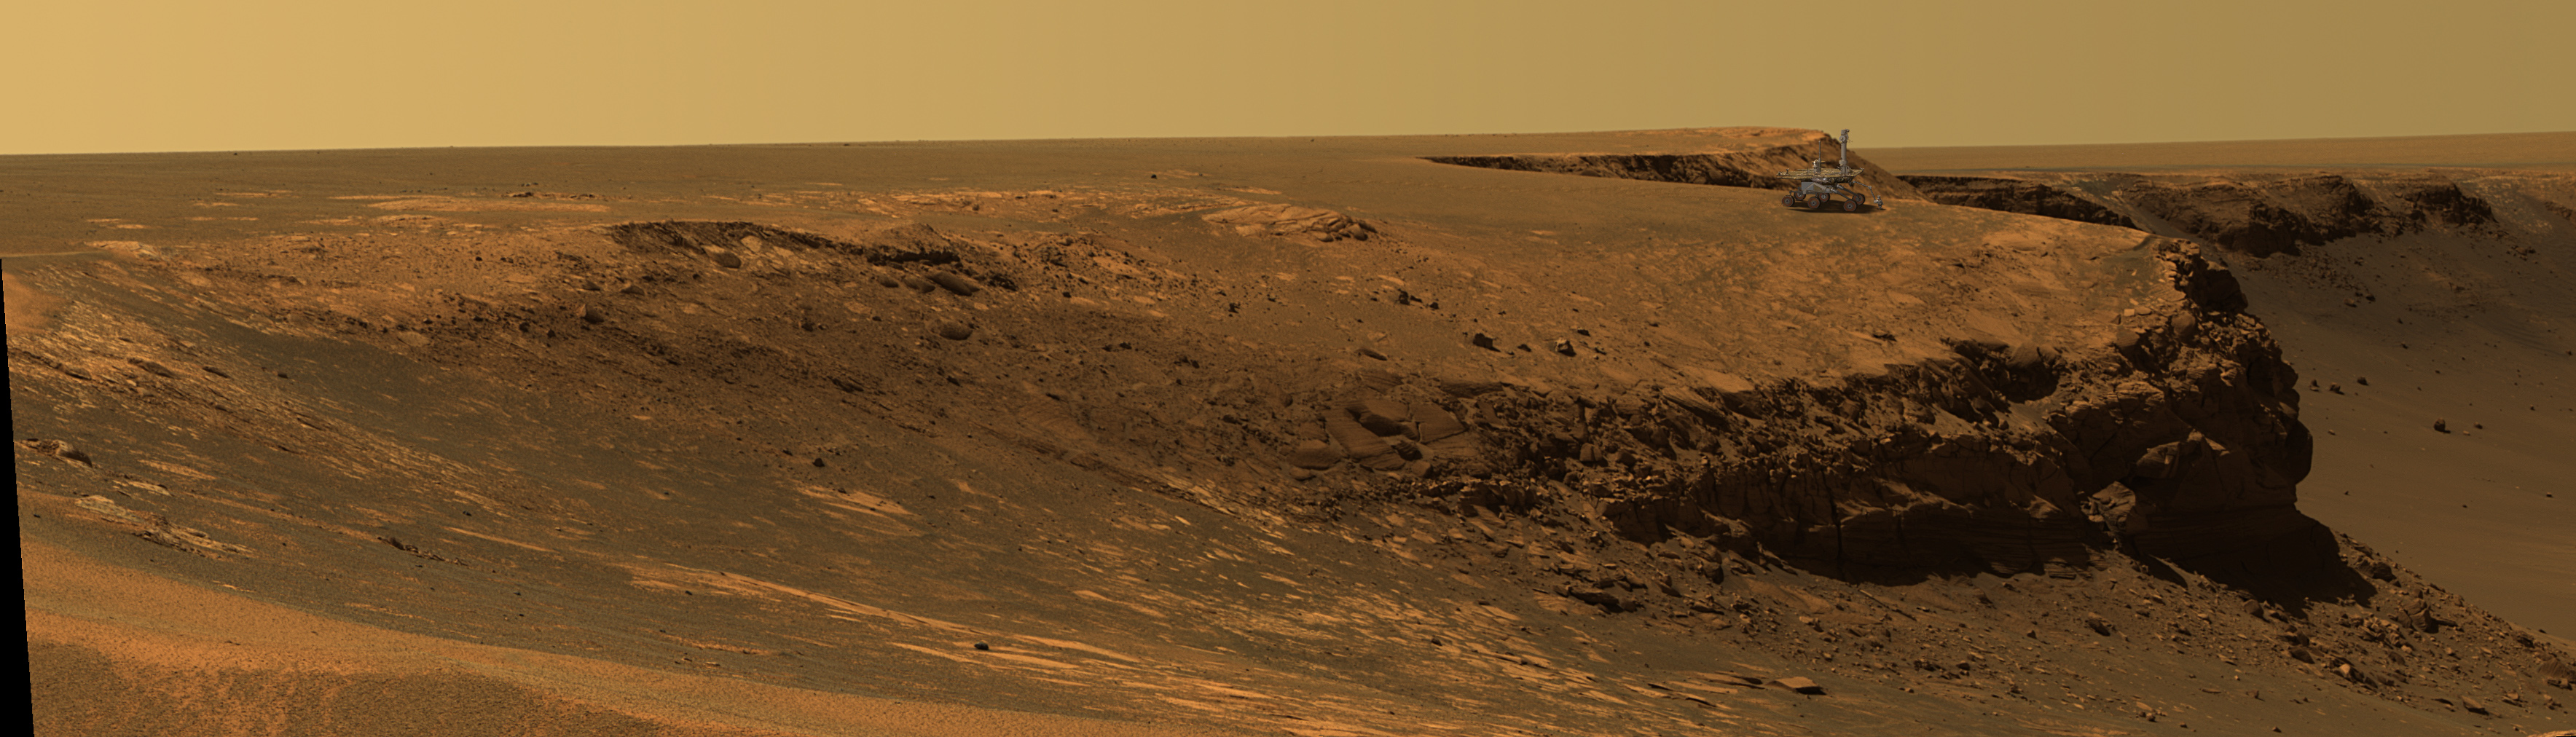

Superimposed Rover on Rim of Victoria Crater (Artist Concept)

This image superimposes an artist’s concept of the Mars Exploration Rover Opportunity on the rim of Victoria Crater. It is done to give a sense of scale.

Credit: NASA/JPL-Solar System Visualization Team